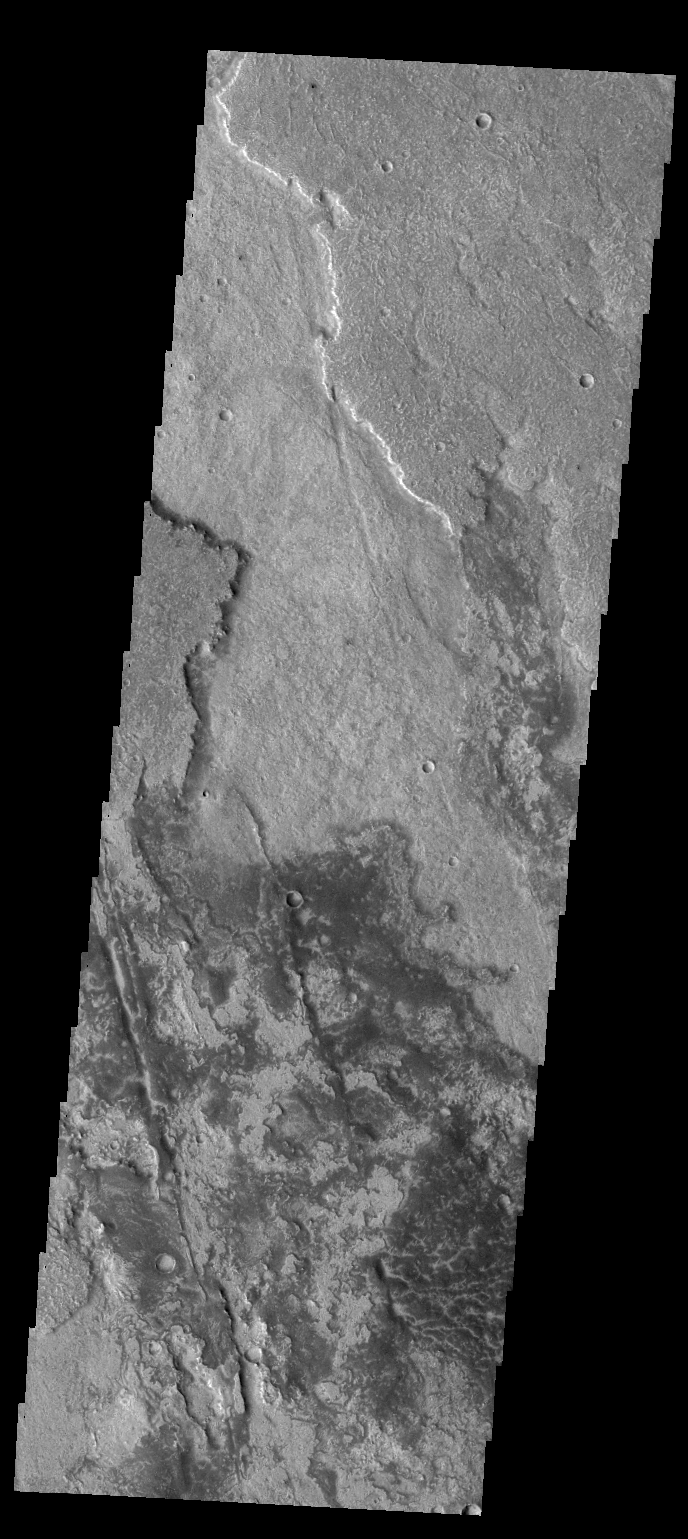

Solis Planum

Today’s VIS image shows a small portion of the lava flows of Solis Planum.

Credit: NASA/JPL-Caltech/ASU